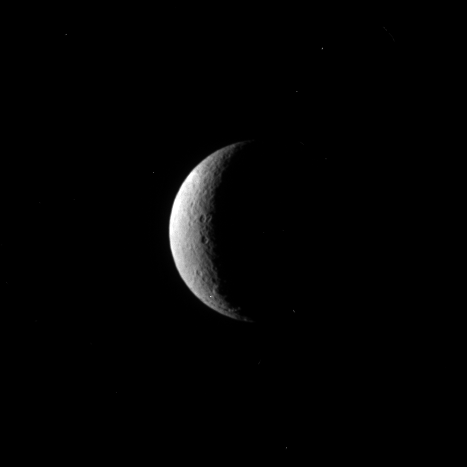

Craters on a Crescent

A couple of craters share a crescent of lit terrain on Saturn’s moon Rhea.

Lit terrain seen here is on the trailing hemisphere of Rhea (1528 kilometers, or 949 miles across). This view is centered on 48 degrees north latitude, 234 degrees west longitude. The north pole is on the terminator about one-quarter of the way inward from the top of the image.

The image was taken in visible violet light with the Cassini spacecraft narrow-angle camera on June 3, 2009. The view was obtained at a distance of approximately 1.4 million kilometers (870,000 miles) from Rhea and at a Sun-Rhea-spacecraft, or phase, angle of 121 degrees. Image scale is 8 kilometers (5 miles) per pixel.

The Cassini-Huygens mission is a cooperative project of NASA, the European Space Agency and the Italian Space Agency. The Jet Propulsion Laboratory, a division of the California Institute of Technology in Pasadena, manages the mission for NASA’s Science Mission Directorate, Washington, D.C. The Cassini orbiter and its two onboard cameras were designed, developed and assembled at JPL. The imaging operations center is based at the Space Science Institute in Boulder, Colo.

Credit: NASA/JPL/Space Science Institute